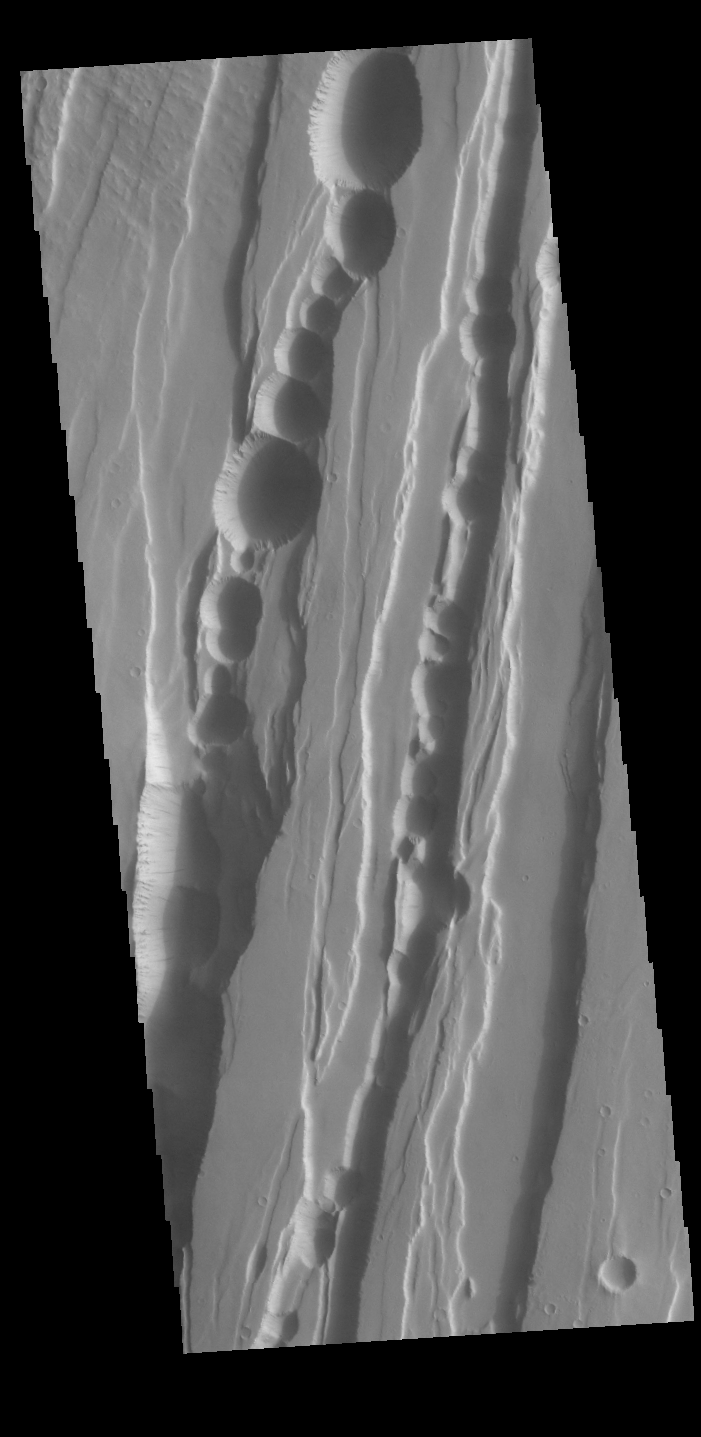

Tractus Catena

This VIS image shows part of Tractus Catena, just one of many north/south trending tectonic graben located south and east of Alba Mons. The graben with circular pits are part of Tractus Catena. The graben without pits are part of Tractus Fossae. The pits most likely formed as a result of roof collapse into an underlying open space such as a lava tube.

Graben are formed by extension of the crust and faulting. When large amounts of pressure or tension are applied to rocks on timescales that are fast enough that the rock cannot respond by deforming, the rock breaks along faults. In the case of a graben, two parallel faults are formed by extension of the crust and the rock in between the faults drops downward into the space created by the extension. Numerous sets of graben are visible in this THEMIS image, trending generally north/south. Because the faults defining the graben are formed perpendicular to the direction of the applied stress, we know that extensional forces were pulling the crust apart in the east/west direction. The large number of graben around Alba Mons is generally believed to be the result of extensional forces associated with the uplift of the volcano.

Credit: NASA/JPL-Caltech/ASU